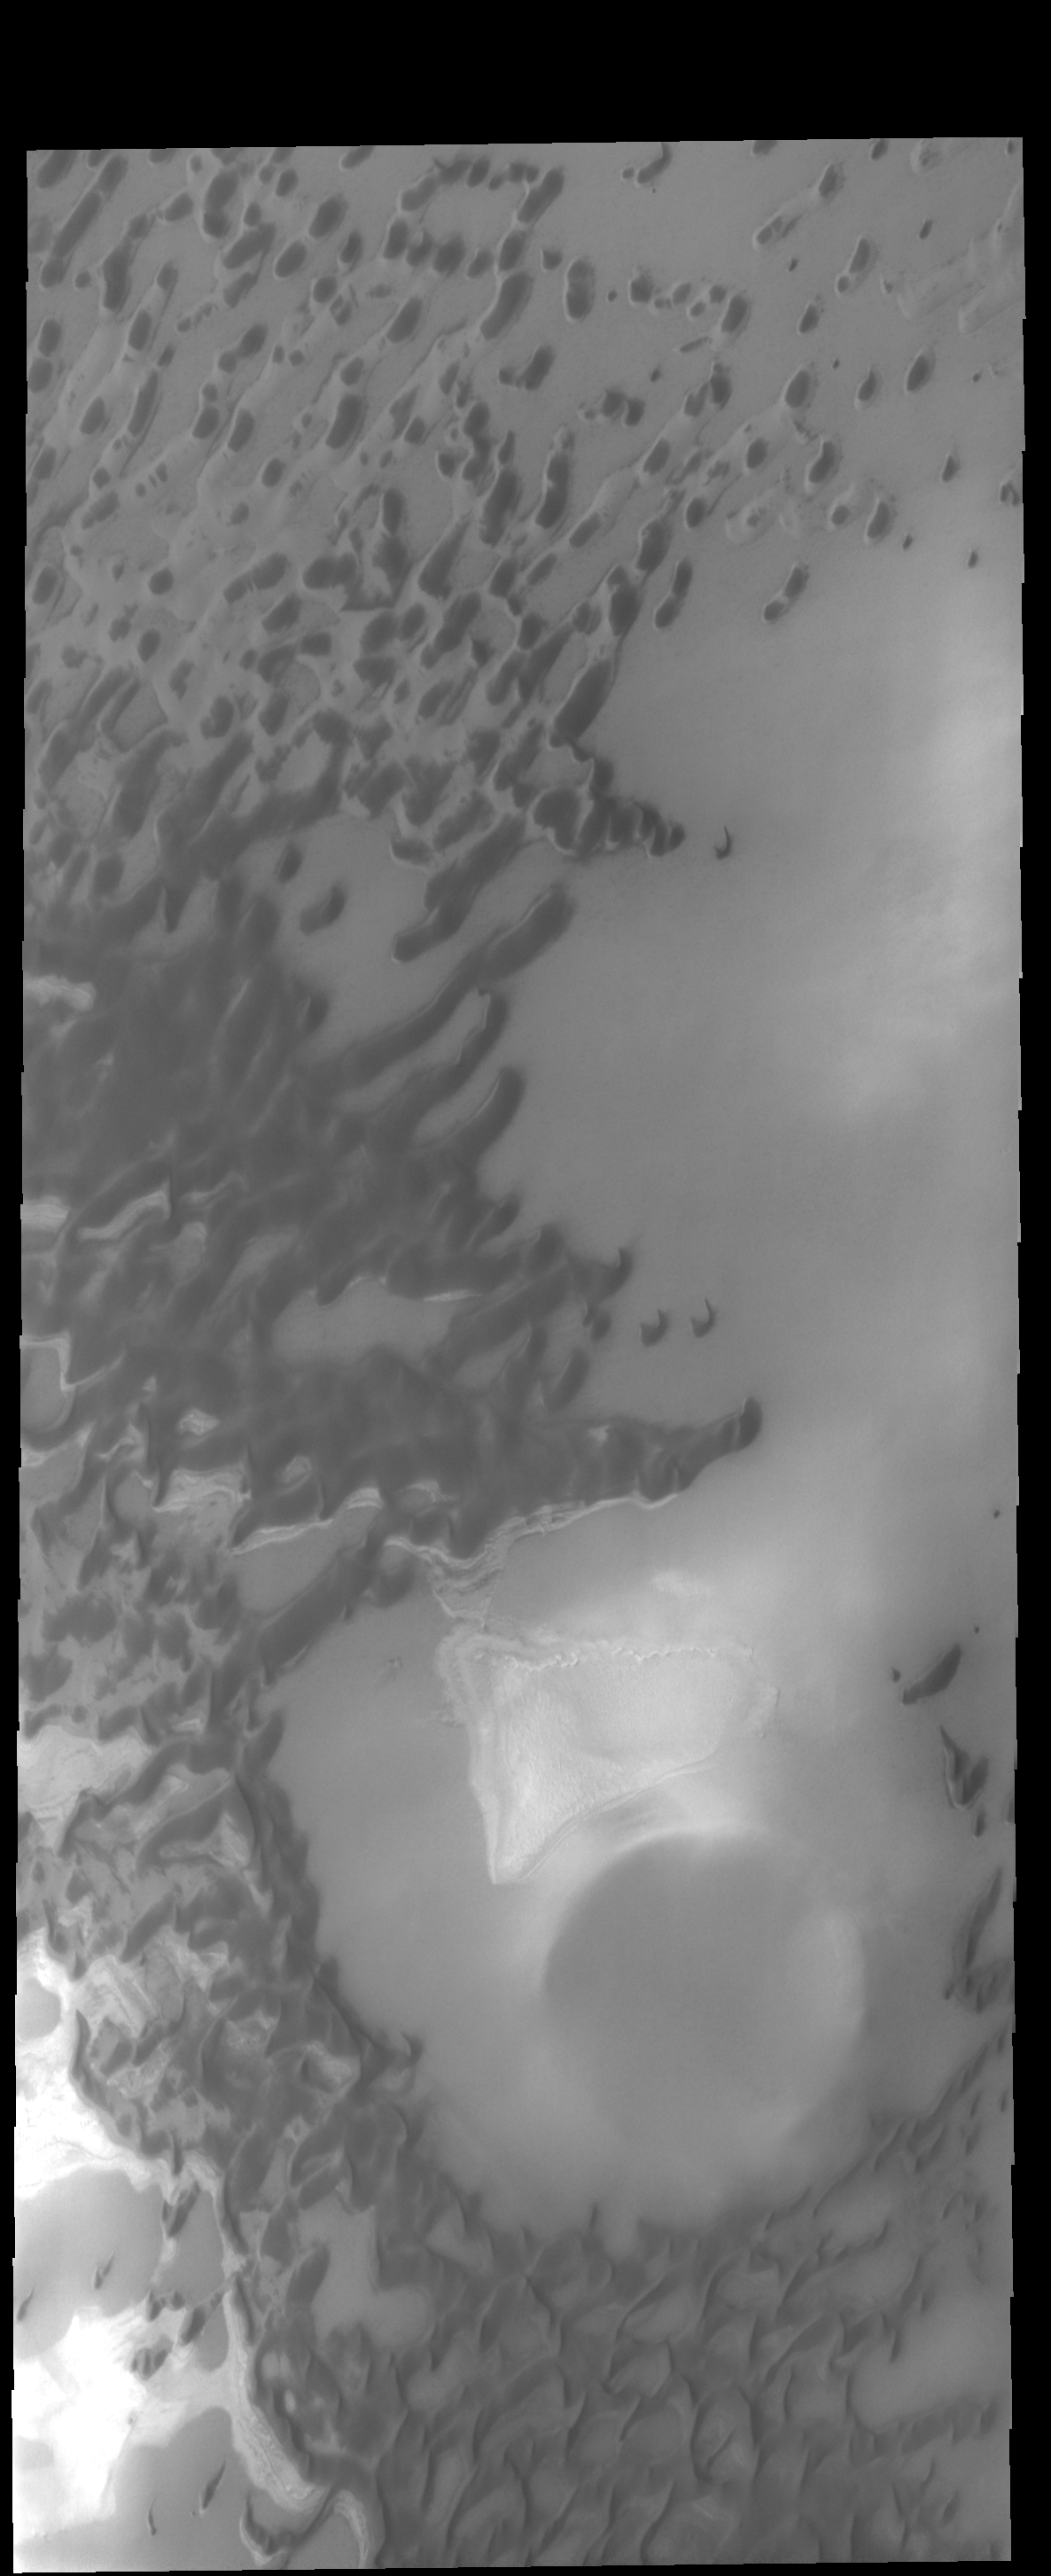

Olympia Undae

The dunes in this VIS image are part of Olympia Undae.

Credit: NASA/JPL-Caltech/ASU